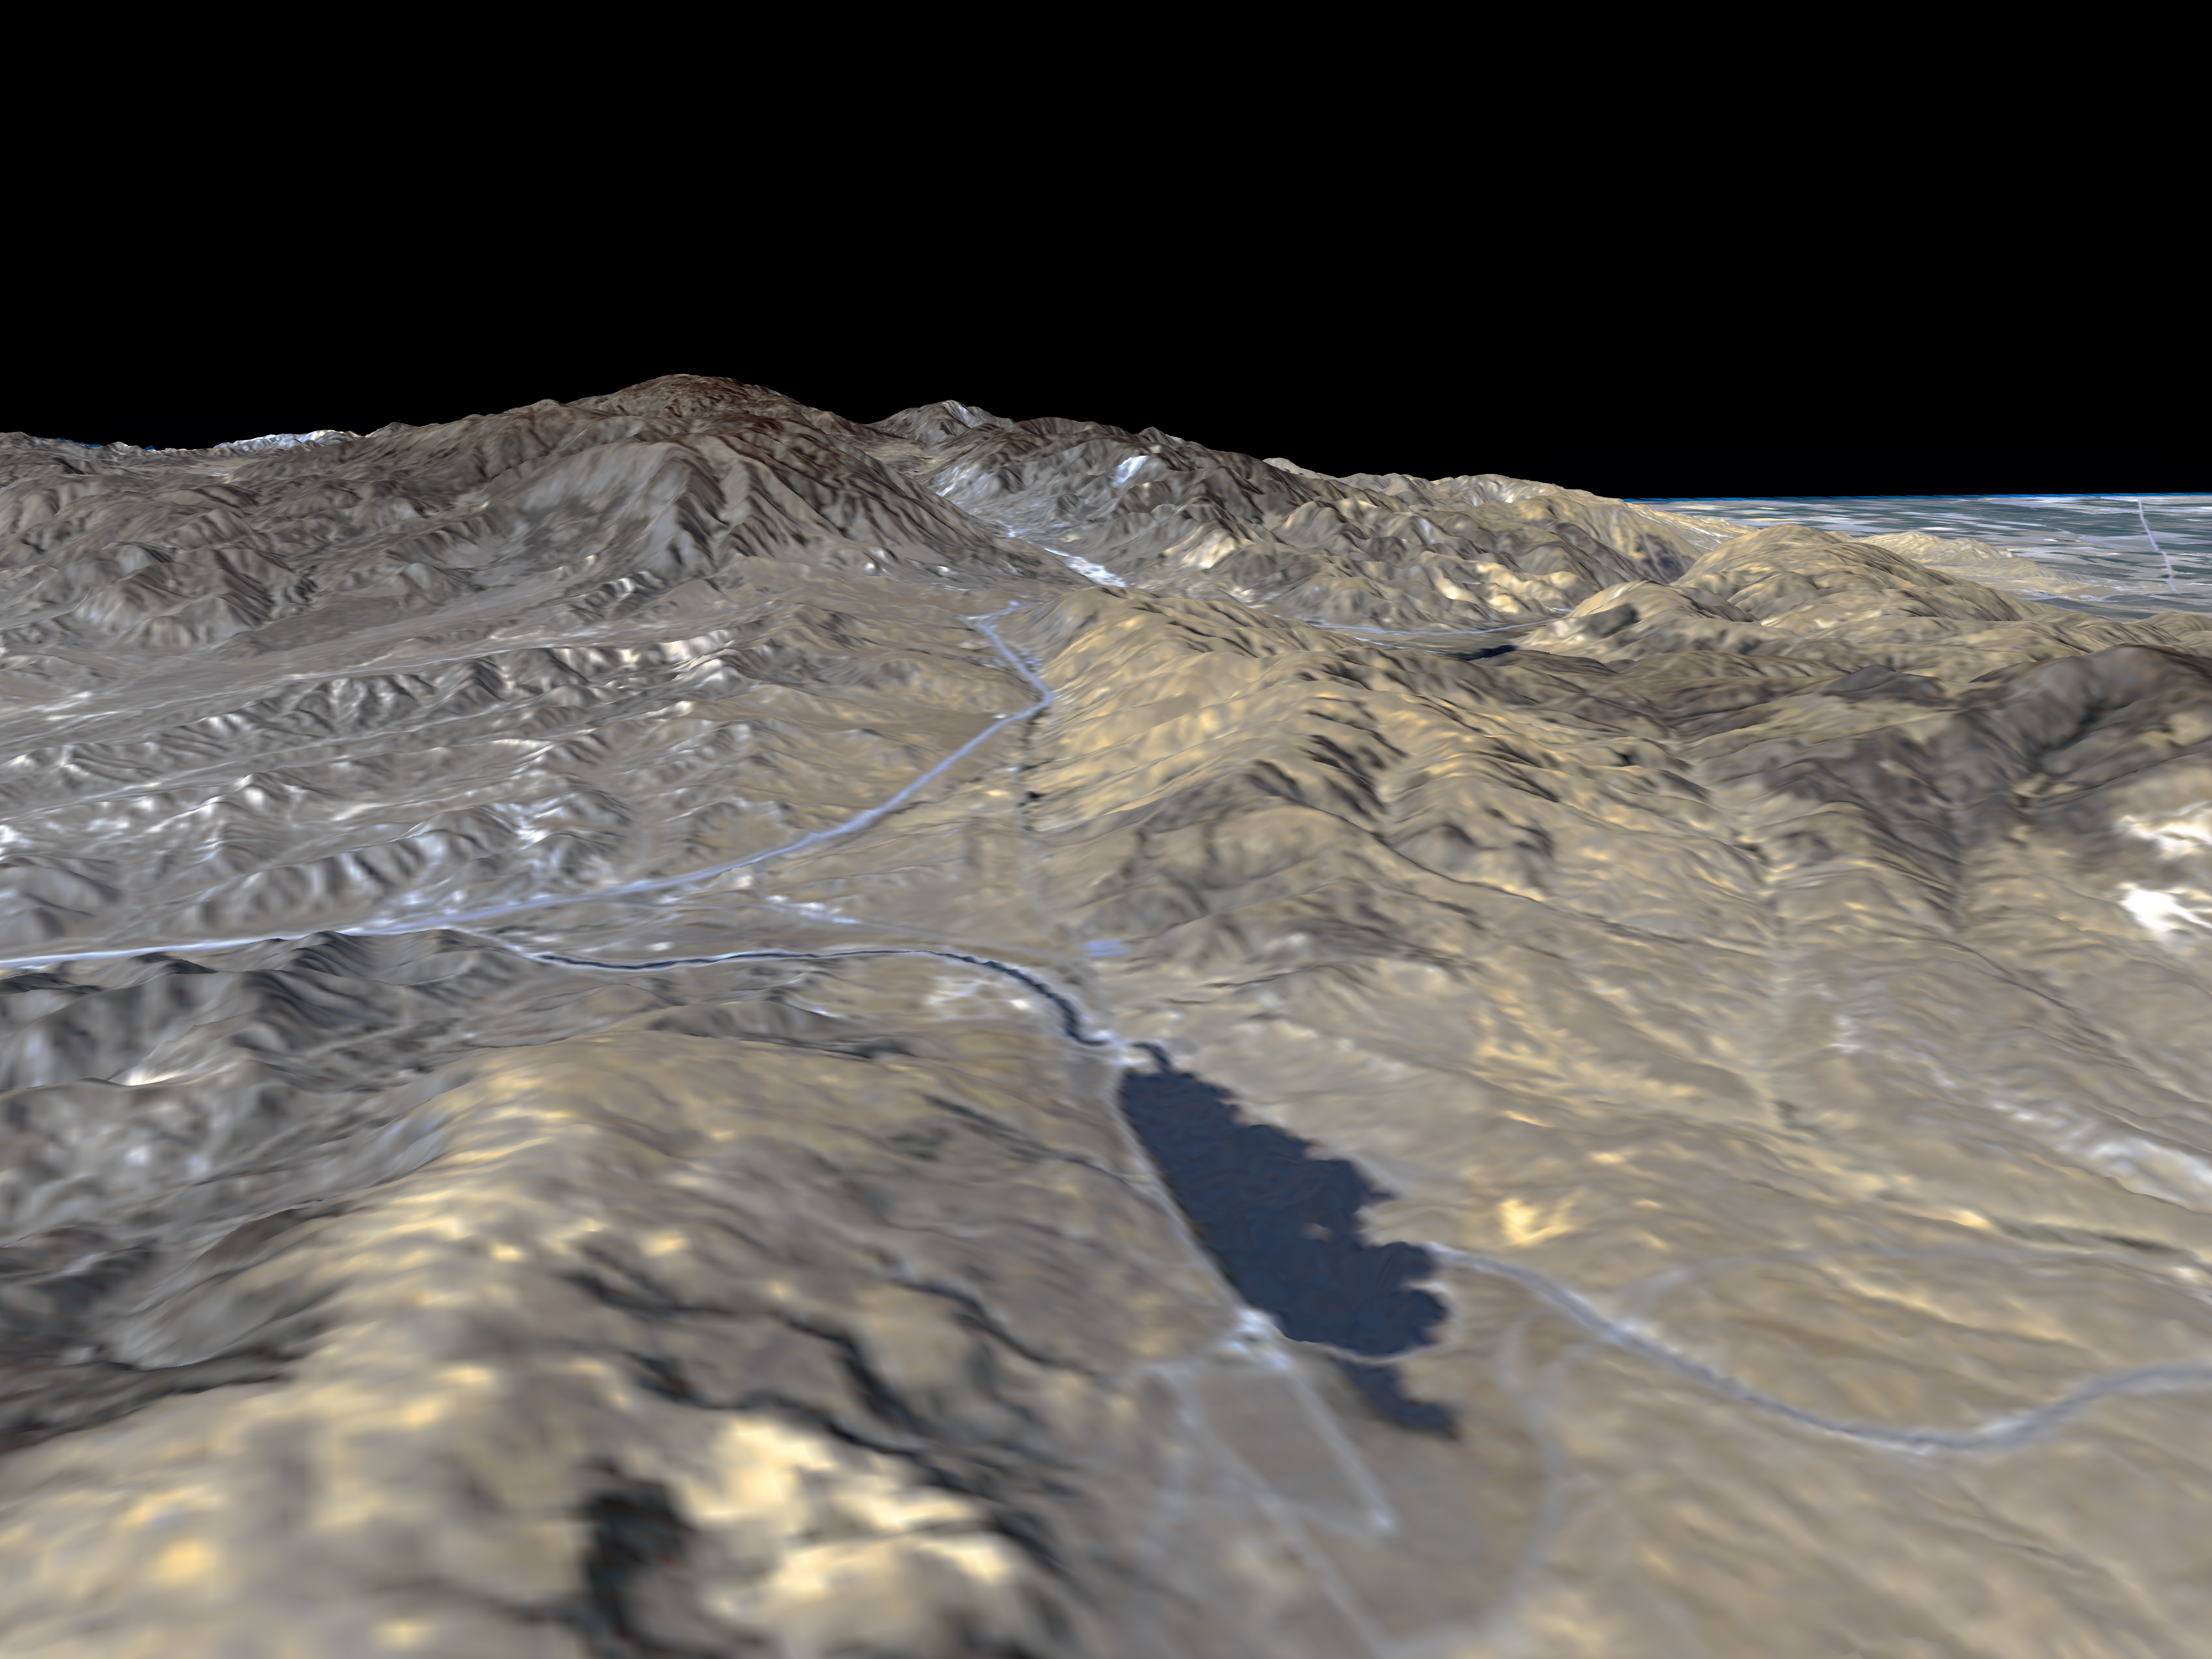

Perspective View, San Andreas Fault

The prominent linear feature straight down the center of this perspective view is the San Andreas Fault in an image created with data from NASA’s shuttle Radar Topography Mission (SRTM), which will be used by geologists studying fault dynamics and landforms resulting from active tectonics. This segment of the fault lies west of the city of Palmdale, California, about 100 kilometers (about 60 miles) northwest of Los Angeles. The fault is the active tectonic boundary between the North American plate on the right, and the Pacific plate on the left. Relative to each other, the Pacific plate is moving away from the viewer and the North American plate is moving toward the viewer along what geologists call a right lateral strike-slip fault. This area is at the junction of two large mountain ranges, the San Gabriel Mountains on the left and the Tehachapi Mountains on the right. Quail Lake Reservoir sits in the topographic depression created by past movement along the fault. Interstate 5 is the prominent linear feature starting at the left edge of the image and continuing into the fault zone, passing eventually over Tejon Pass into the Central Valley, visible at the upper left.

This type of display adds the important dimension of elevation to the study of land use and environmental processes as observed in satellite images. The perspective view was created by draping a Landsat satellite image over an SRTM elevation model. Topography is exaggerated 1.5 times vertically. The Landsat image was provided by the United States Geological Survey’s Earth Resources Observations Systems (EROS) Data Center, Sioux Falls, South Dakota.

Elevation data used in this image was acquired by the Shuttle Radar Topography Mission (SRTM) aboard the Space Shuttle Endeavour, launched on February 11, 2000. SRTM used the same radar instrument that comprised the Spaceborne Imaging Radar-C/X-Band Synthetic Aperture Radar (SIR-C/X-SAR) that flew twice on the Space Shuttle Endeavour in 1994. SRTM was designed to collect three-dimensional measurements of the Earth’s surface. To collect the 3-D data, engineers added a 60-meter-long (200-foot) mast, installed additional C-band and X-band antennas, and improved tracking and navigation devices. The mission is a cooperative project between the National Aeronautics and Space Administration (NASA), the National Imagery and Mapping Agency (NIMA) of the U.S. Department of Defense (DoD), and the German and Italian space agencies. It is managed by NASA’s Jet Propulsion Laboratory, Pasadena, CA, for NASA’s Earth Science Enterprise,Washington, DC.

Size: Varies in a perspective view
Location: 34.78 deg. North lat., 118.75 deg. West lon.
Orientation: Looking Northwest
Original Data Resolution: SRTM and Landsat: 30 meters (99 feet)
Date Acquired: February 16, 2000

Credit: NASA/JPL/NIMA